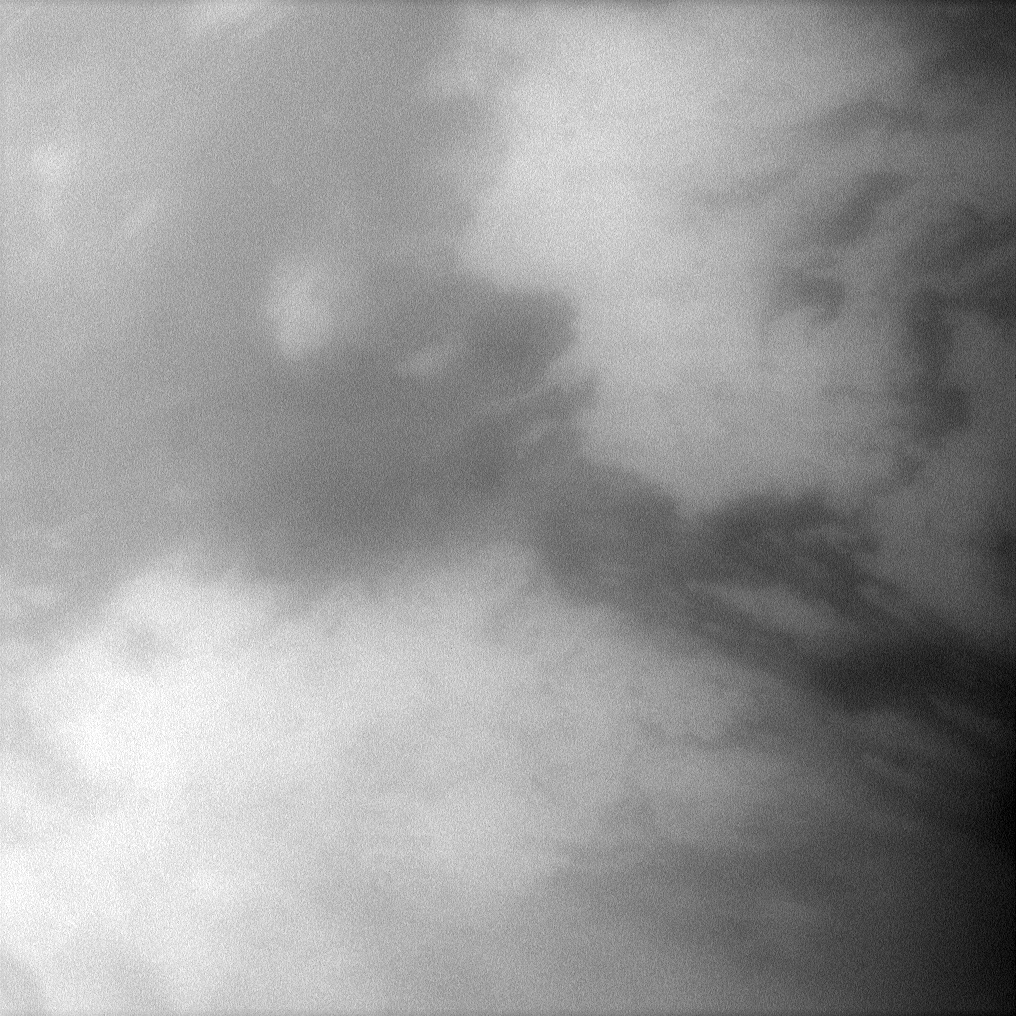

Belet Close-Up

The Cassini spacecraft peers through the atmosphere of Saturn’s largest moon, Titan, to examine the dark region Belet.

This large region on the moon’s surface has a low albedo, meaning it reflects little light. See PIA11149 to learn more. This view looks toward the trailing hemisphere of Titan (5,150 kilometers, or 3,200 miles across).

The image was taken with the Cassini spacecraft narrow-angle camera on Dec. 28, 2009 using a spectral filter sensitive to wavelengths of near-infrared light centered at 938 nanometers. The view was obtained at a distance of approximately 282,000 kilometers (175,000 miles) from Titan and at a Sun-Titan-spacecraft, or phase, angle of 45 degrees. Image scale is 2 kilometers (1 mile) per pixel.

The Cassini-Huygens mission is a cooperative project of NASA, the European Space Agency and the Italian Space Agency. The Jet Propulsion Laboratory, a division of the California Institute of Technology in Pasadena, manages the mission for NASA’s Science Mission Directorate, Washington, D.C. The Cassini orbiter and its two onboard cameras were designed, developed and assembled at JPL. The imaging operations center is based at the Space Science Institute in Boulder, Colo.

Credit: NASA/JPL/Space Science Institute